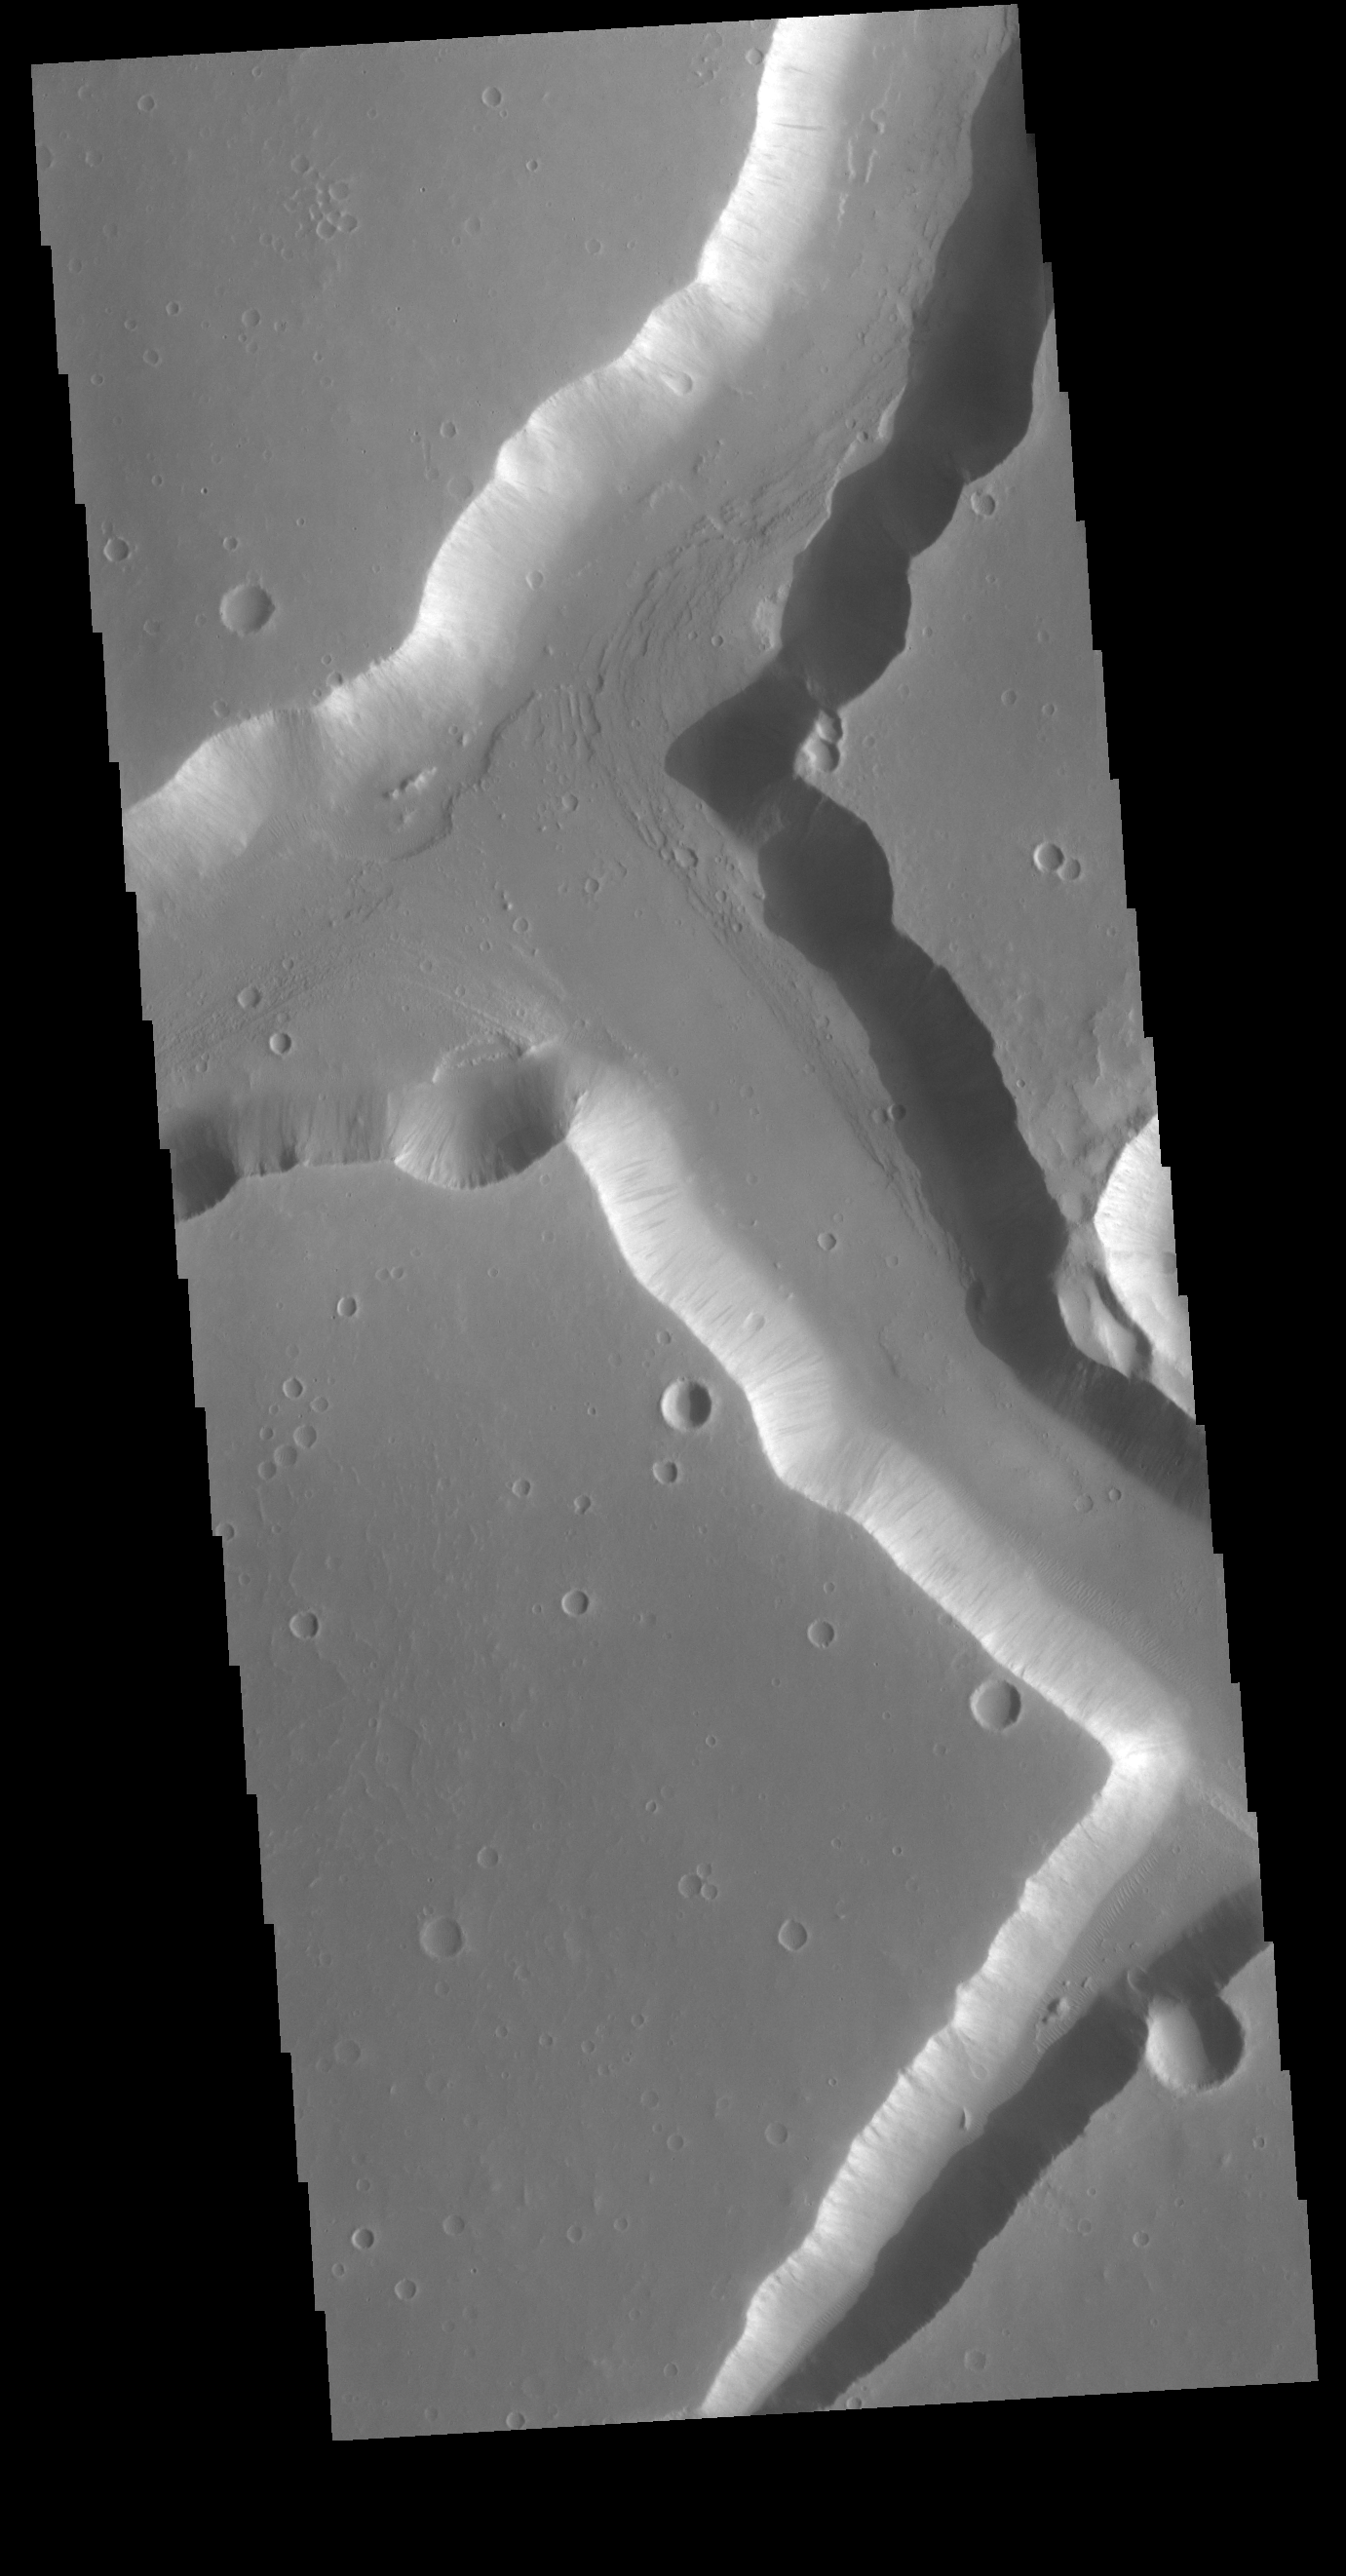

Sacra Fossae

The right angle intersections in this VIS image are some of the graben that form Sacra Fossae. The fossae are located on the margin of Lunae Planum near the beginning of Kasei Valles. Graben are depressions caused by parallel faults where a block of material drops down along the fault face.

Credit: NASA/JPL-Caltech/ASU